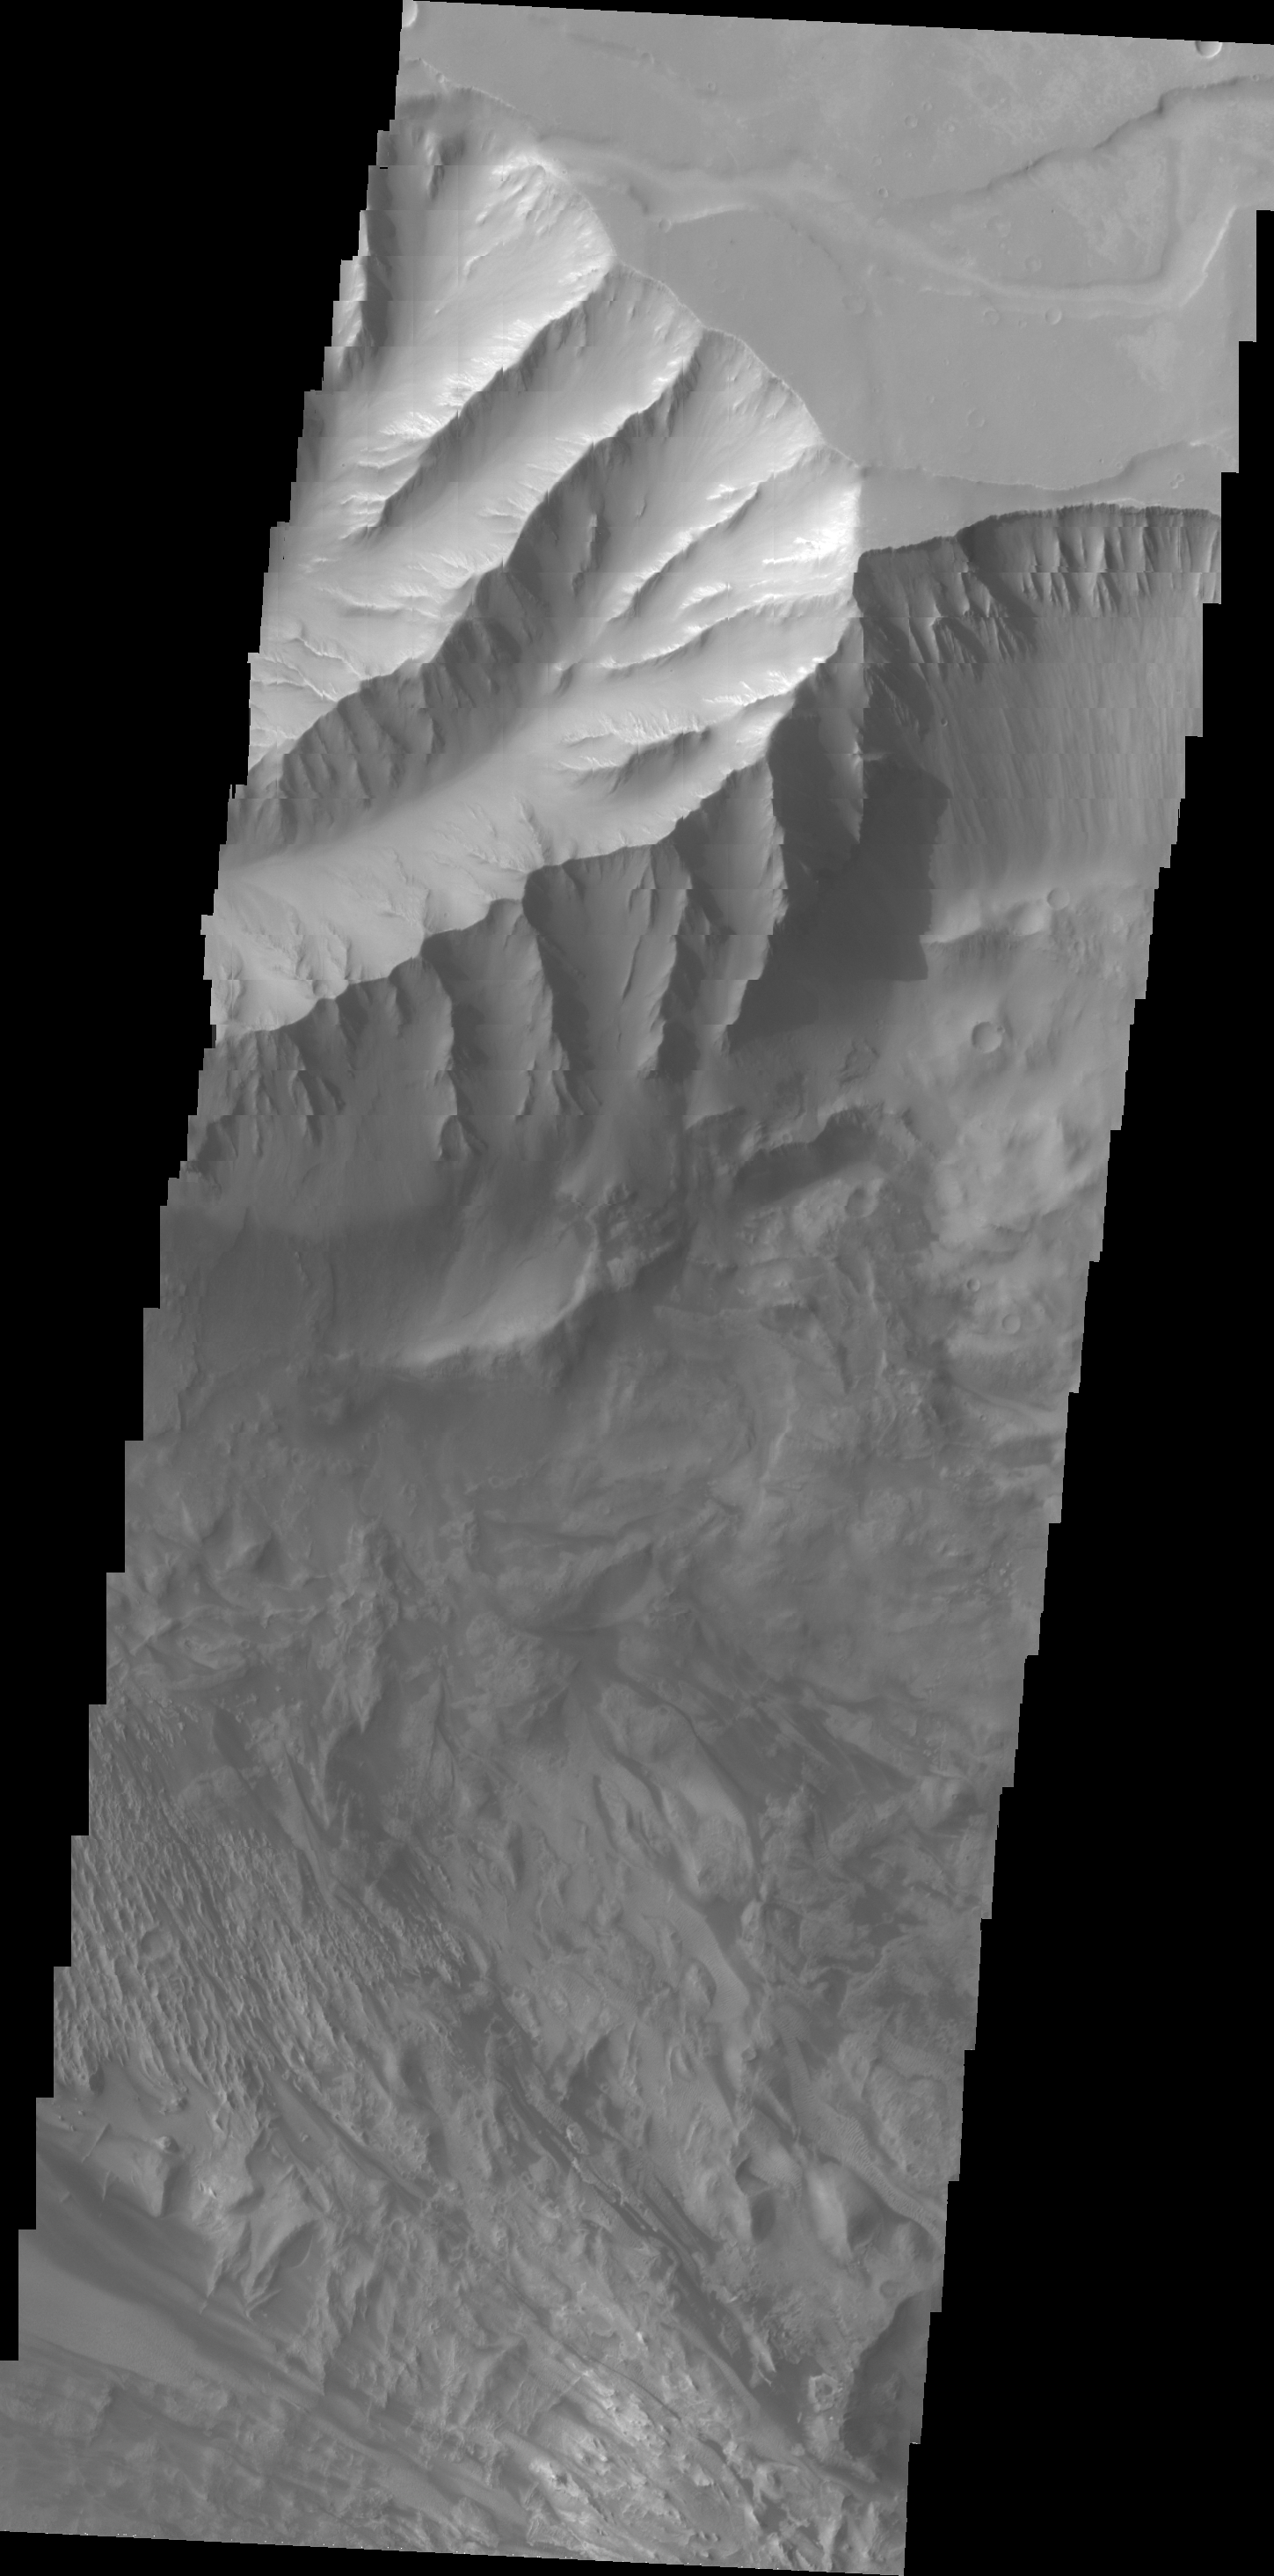

Candor Chasma

This VIS image shows part of Candor Chasma.

Credit: NASA/JPL/ASU